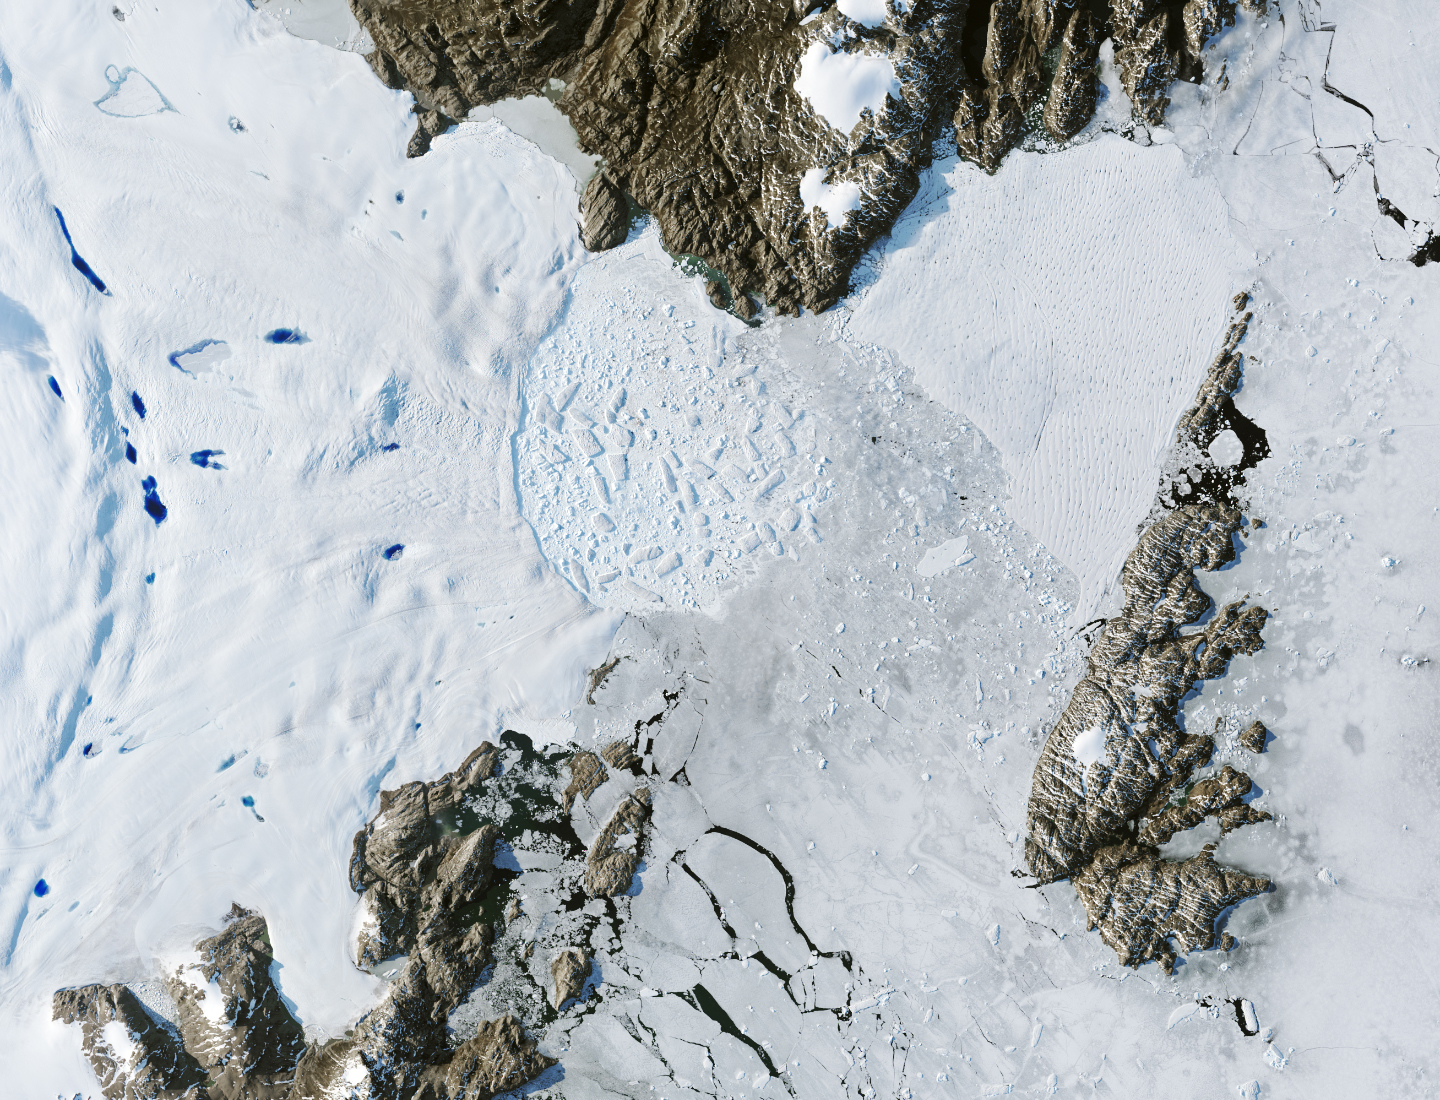

Retreat of Greenland’s Zachariae Isstrom Glacier

Satellite images from 2022 (Main image) and 1999 (Figure A) capture the retreat of Zachariae Isstrom, a glacier in northeast Greenland, as icebergs broke off its edge over the course of 23 years. In a recent study in Nature, researchers from NASA’s Jet Propulsion Laboratory in Southern California calculated that Zachariae lost an estimated 176 billion tons (160 billion metric tons) of ice in the period between 1985 and 2022. That was the greatest mass lost for the period of any of the 207 glaciers analyzed in the paper.

The earlier image was taken by the Enhanced Thematic Mapper Plus on the Landsat 7 satellite on Aug. 5, 1999, while the later image was captured by the Operational Land Imager on the Landsat 8 satellite on Aug. 22, 2022.

Figure B is an annotated version of the 2022 image.

Figure C is an annotated version of the 1999 image.

The study took a comprehensive look at glacial retreat around the edges of the entire Greenland Ice Sheet from 1985 to 2022 and found that 179 glaciers retreated significantly since 1985, 27 held steady, and just one advanced slightly.

The study found that overall the ice sheet shed about 1,140 billion tons (1,034 billion metric tons) of ice from 1985 to 2022, one-fifth more mass than previously estimated, as icebergs fell into the ocean at an accelerating rate.

Most of the ice loss came from below sea level, in fjords on Greenland’s periphery. Once occupied by ancient glacial ice, many of these deep coastal valleys have filled with seawater – meaning the ice that broke off made little net contribution to sea level. But the loss likely accelerated the movement of ice flowing down from higher elevations, which in turn added to sea level rise. It also added previously unaccounted-for fresh water to the North Atlantic Ocean, which could have impacts on global ocean currents.

Credit: NASA/USGS